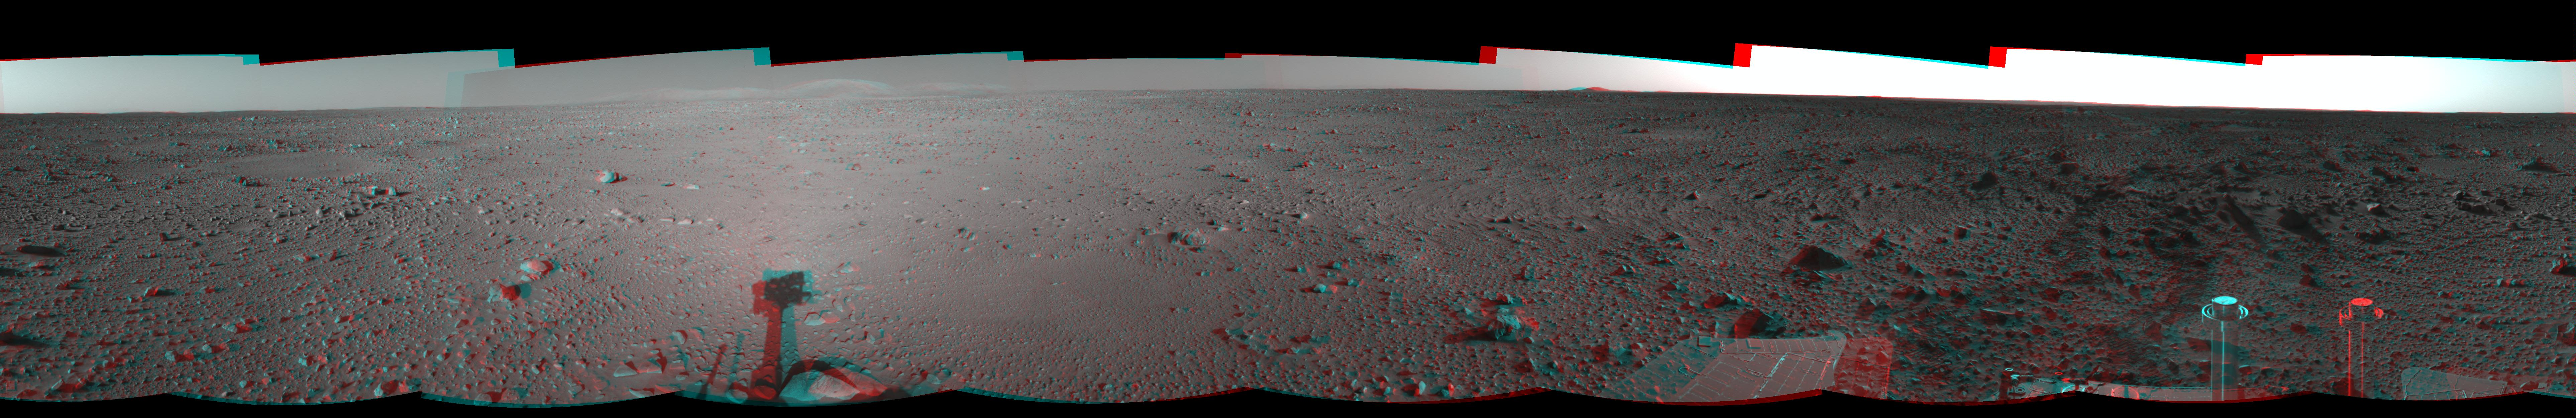

Spirit’s View on Sol 124 (3-D)

This three-dimensional view in a cylindrical-perspective projection was created from navigation camera images that NASA’s Mars Exploration Rover Spirit acquired on sol 124 (May 9, 2004). It reveals Spirit’s view as it gets closer to the “Columbia Hills.”

See PIA05902 for left eye view and PIA05903 for right eye view of this 3-D cylindrical-perspective projection.

Credit: NASA/JPL